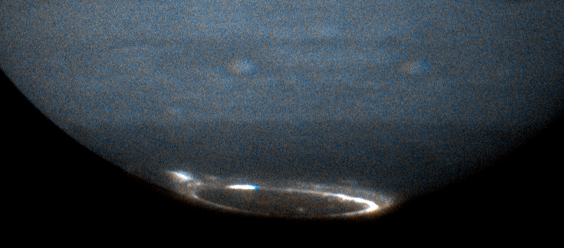

Jupiter’s Southern Aurora

Jupiter's southern aurora was obtained using Hubble's Advanced Camera for Surveys's ultraviolet camera.

Credit: NASA, ESA, and J. Clarke (Boston University)